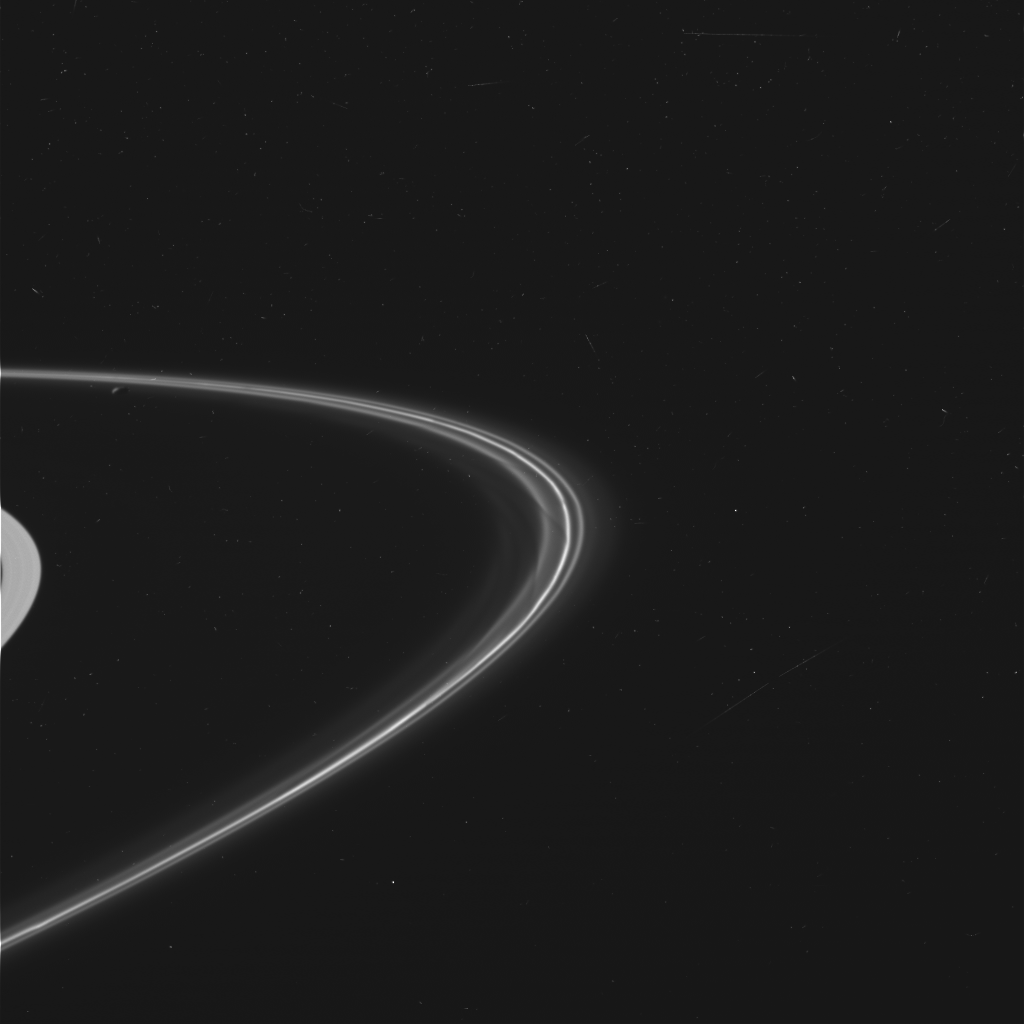

Wide View of Saturn’s F Ring

This is one of the first images taken of Saturn’s F ring by the Cassini spacecraft after it successfully entered Saturn’s orbit. It was taken by the spacecraft’s wide angle camera and shows the sunlit side of the rings.

Credit: NASA/JPL/Space Science Institute